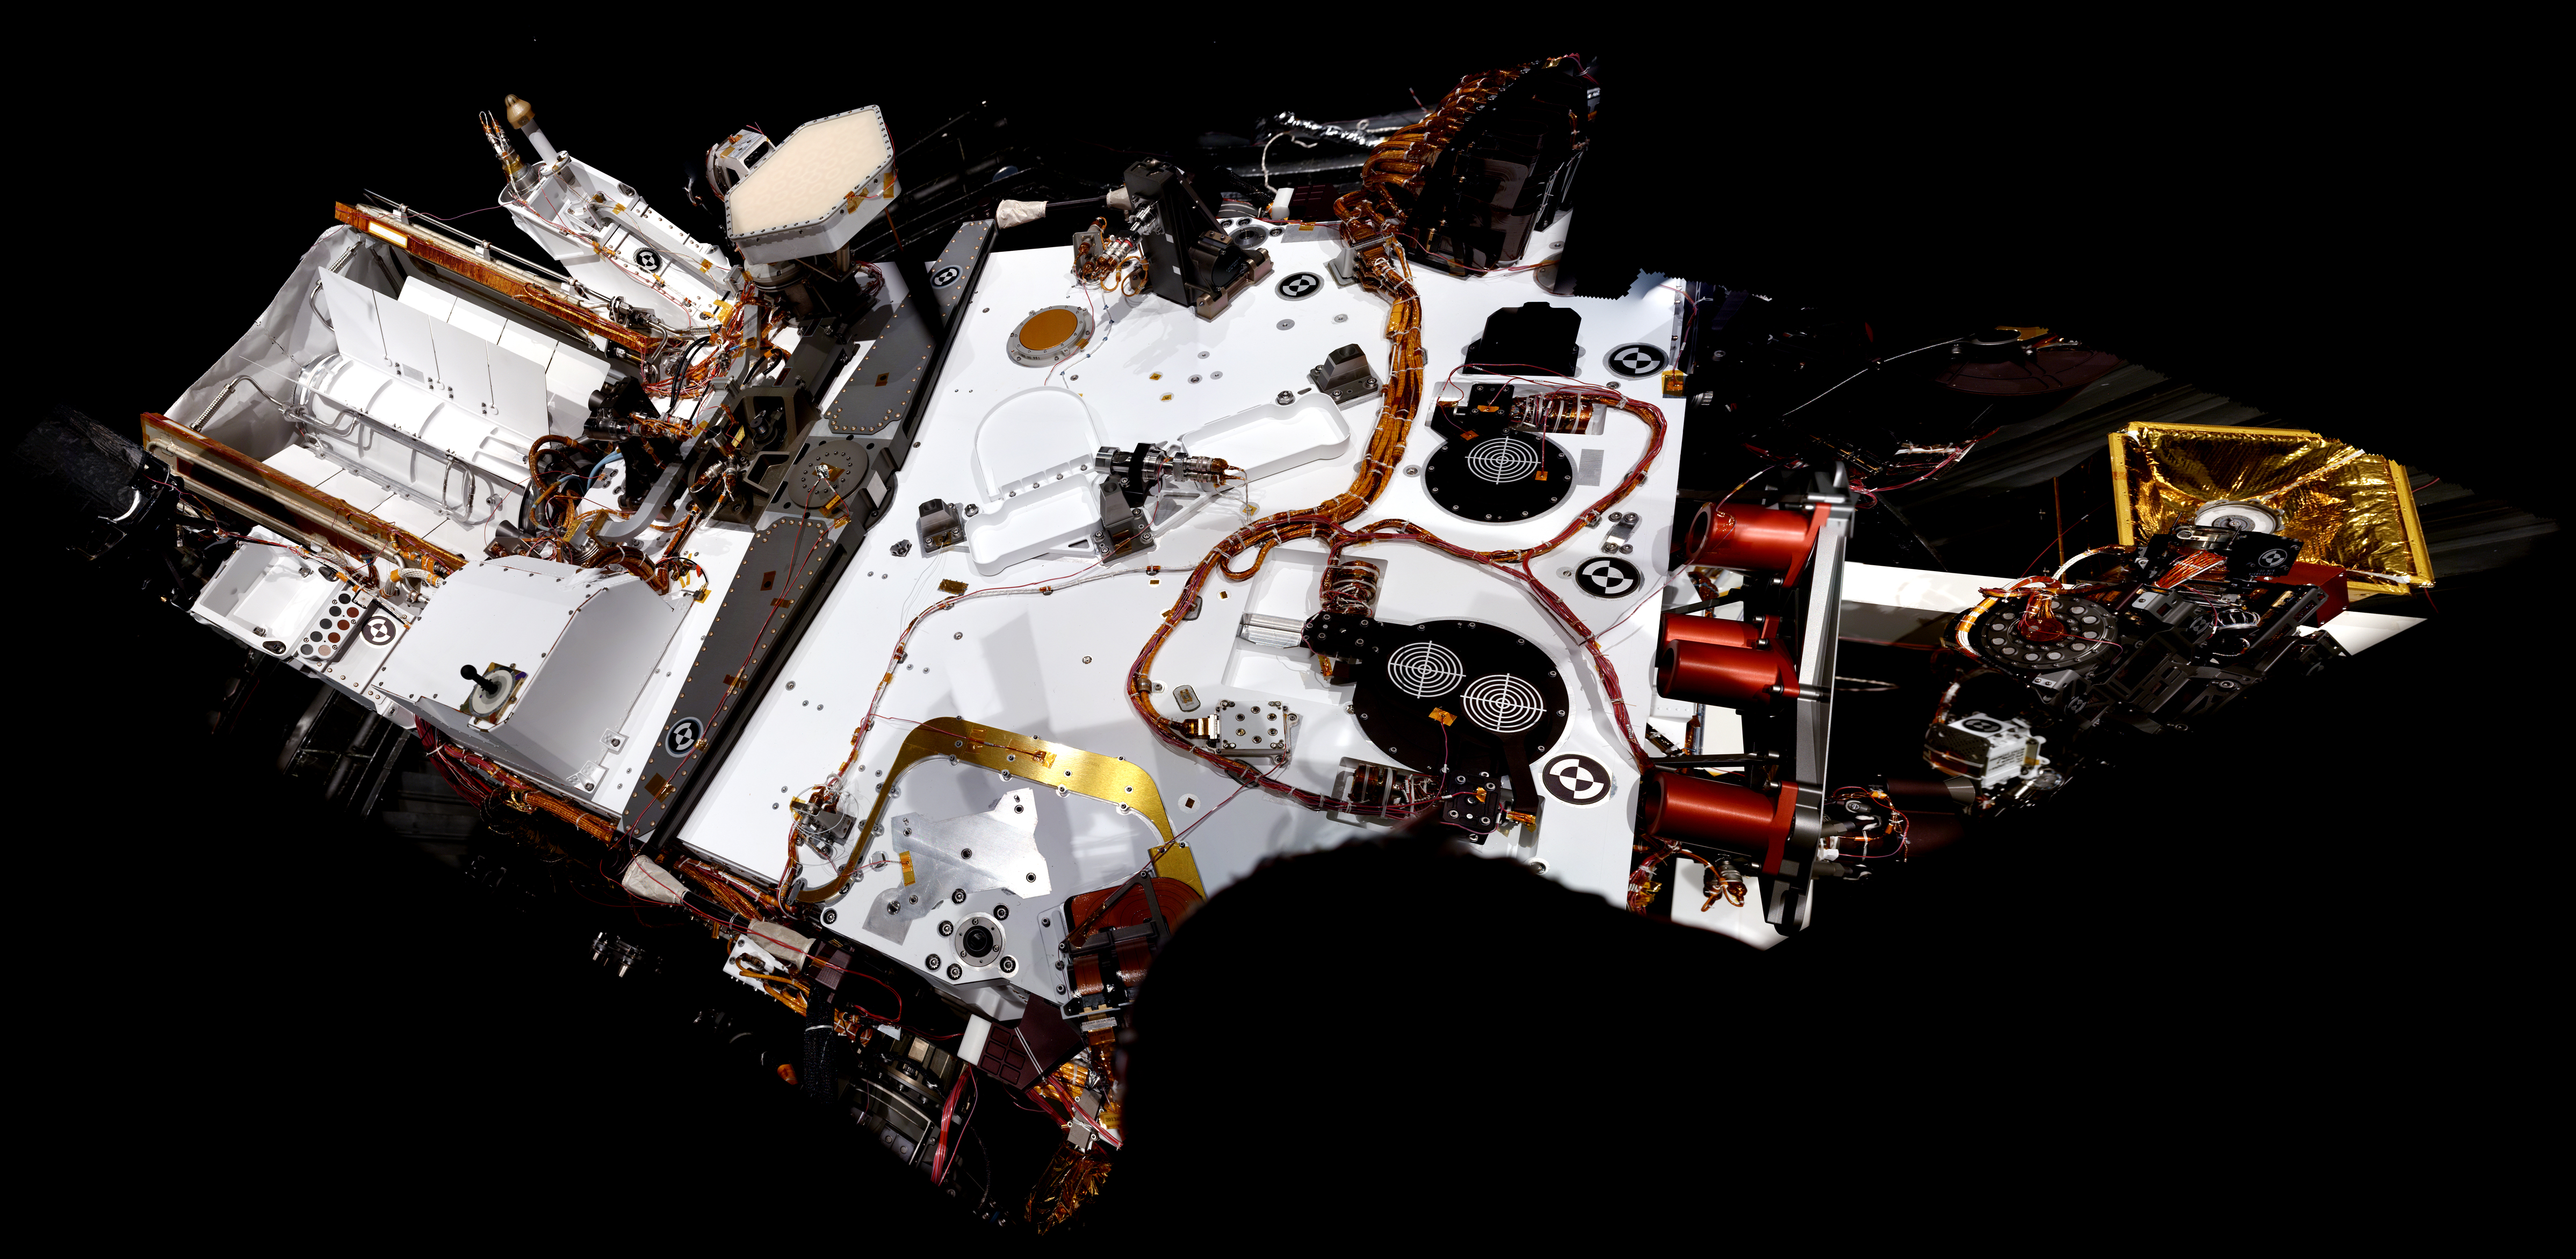

Mast Camera View of Curiosity’s Deck

The left eye of the two-camera Mast Camera (Mastcam) instrument on NASA’s Mars rover Curiosity took the images combined into this mosaic of the rover’s upper deck. The images were taken in March 2011. At the time, Curiosity was inside a space simulation chamber at NASA’s Jet Propulsion Laboratory, Pasadena, Calif., for testing under thermal conditions like those the rover will experience on the surface of Mars.

Mastcam’s left eye, Mastcam 34, has a 34-millimeter focal length lens providing a medium field of view. The instrument’s right eye, Mastcam 100, has a 100-millimeter telephoto lens. Malin Space Science Systems, San Diego, built the instrument and two other cameras on Curiosity.

The front of the rover is toward the right in this image. On the left is the outer cover for the mission’s nuclear power source, a radioisotope thermoelectric generator. At far right is the turret a the end of Curiosity’s robotic arm. The light-colored hexagonal object in the top left quadrant of the mosaic is the high-gain antenna, which is about 10 inches (25 centimeters) across.

JPL, a division of the California Institute of Technology in Pasadena, manages the Mars Science Laboratory Project for the NASA Science Mission Directorate, Washington.

Credit: NASA/JPL-Caltech/Malin Space Science Systems